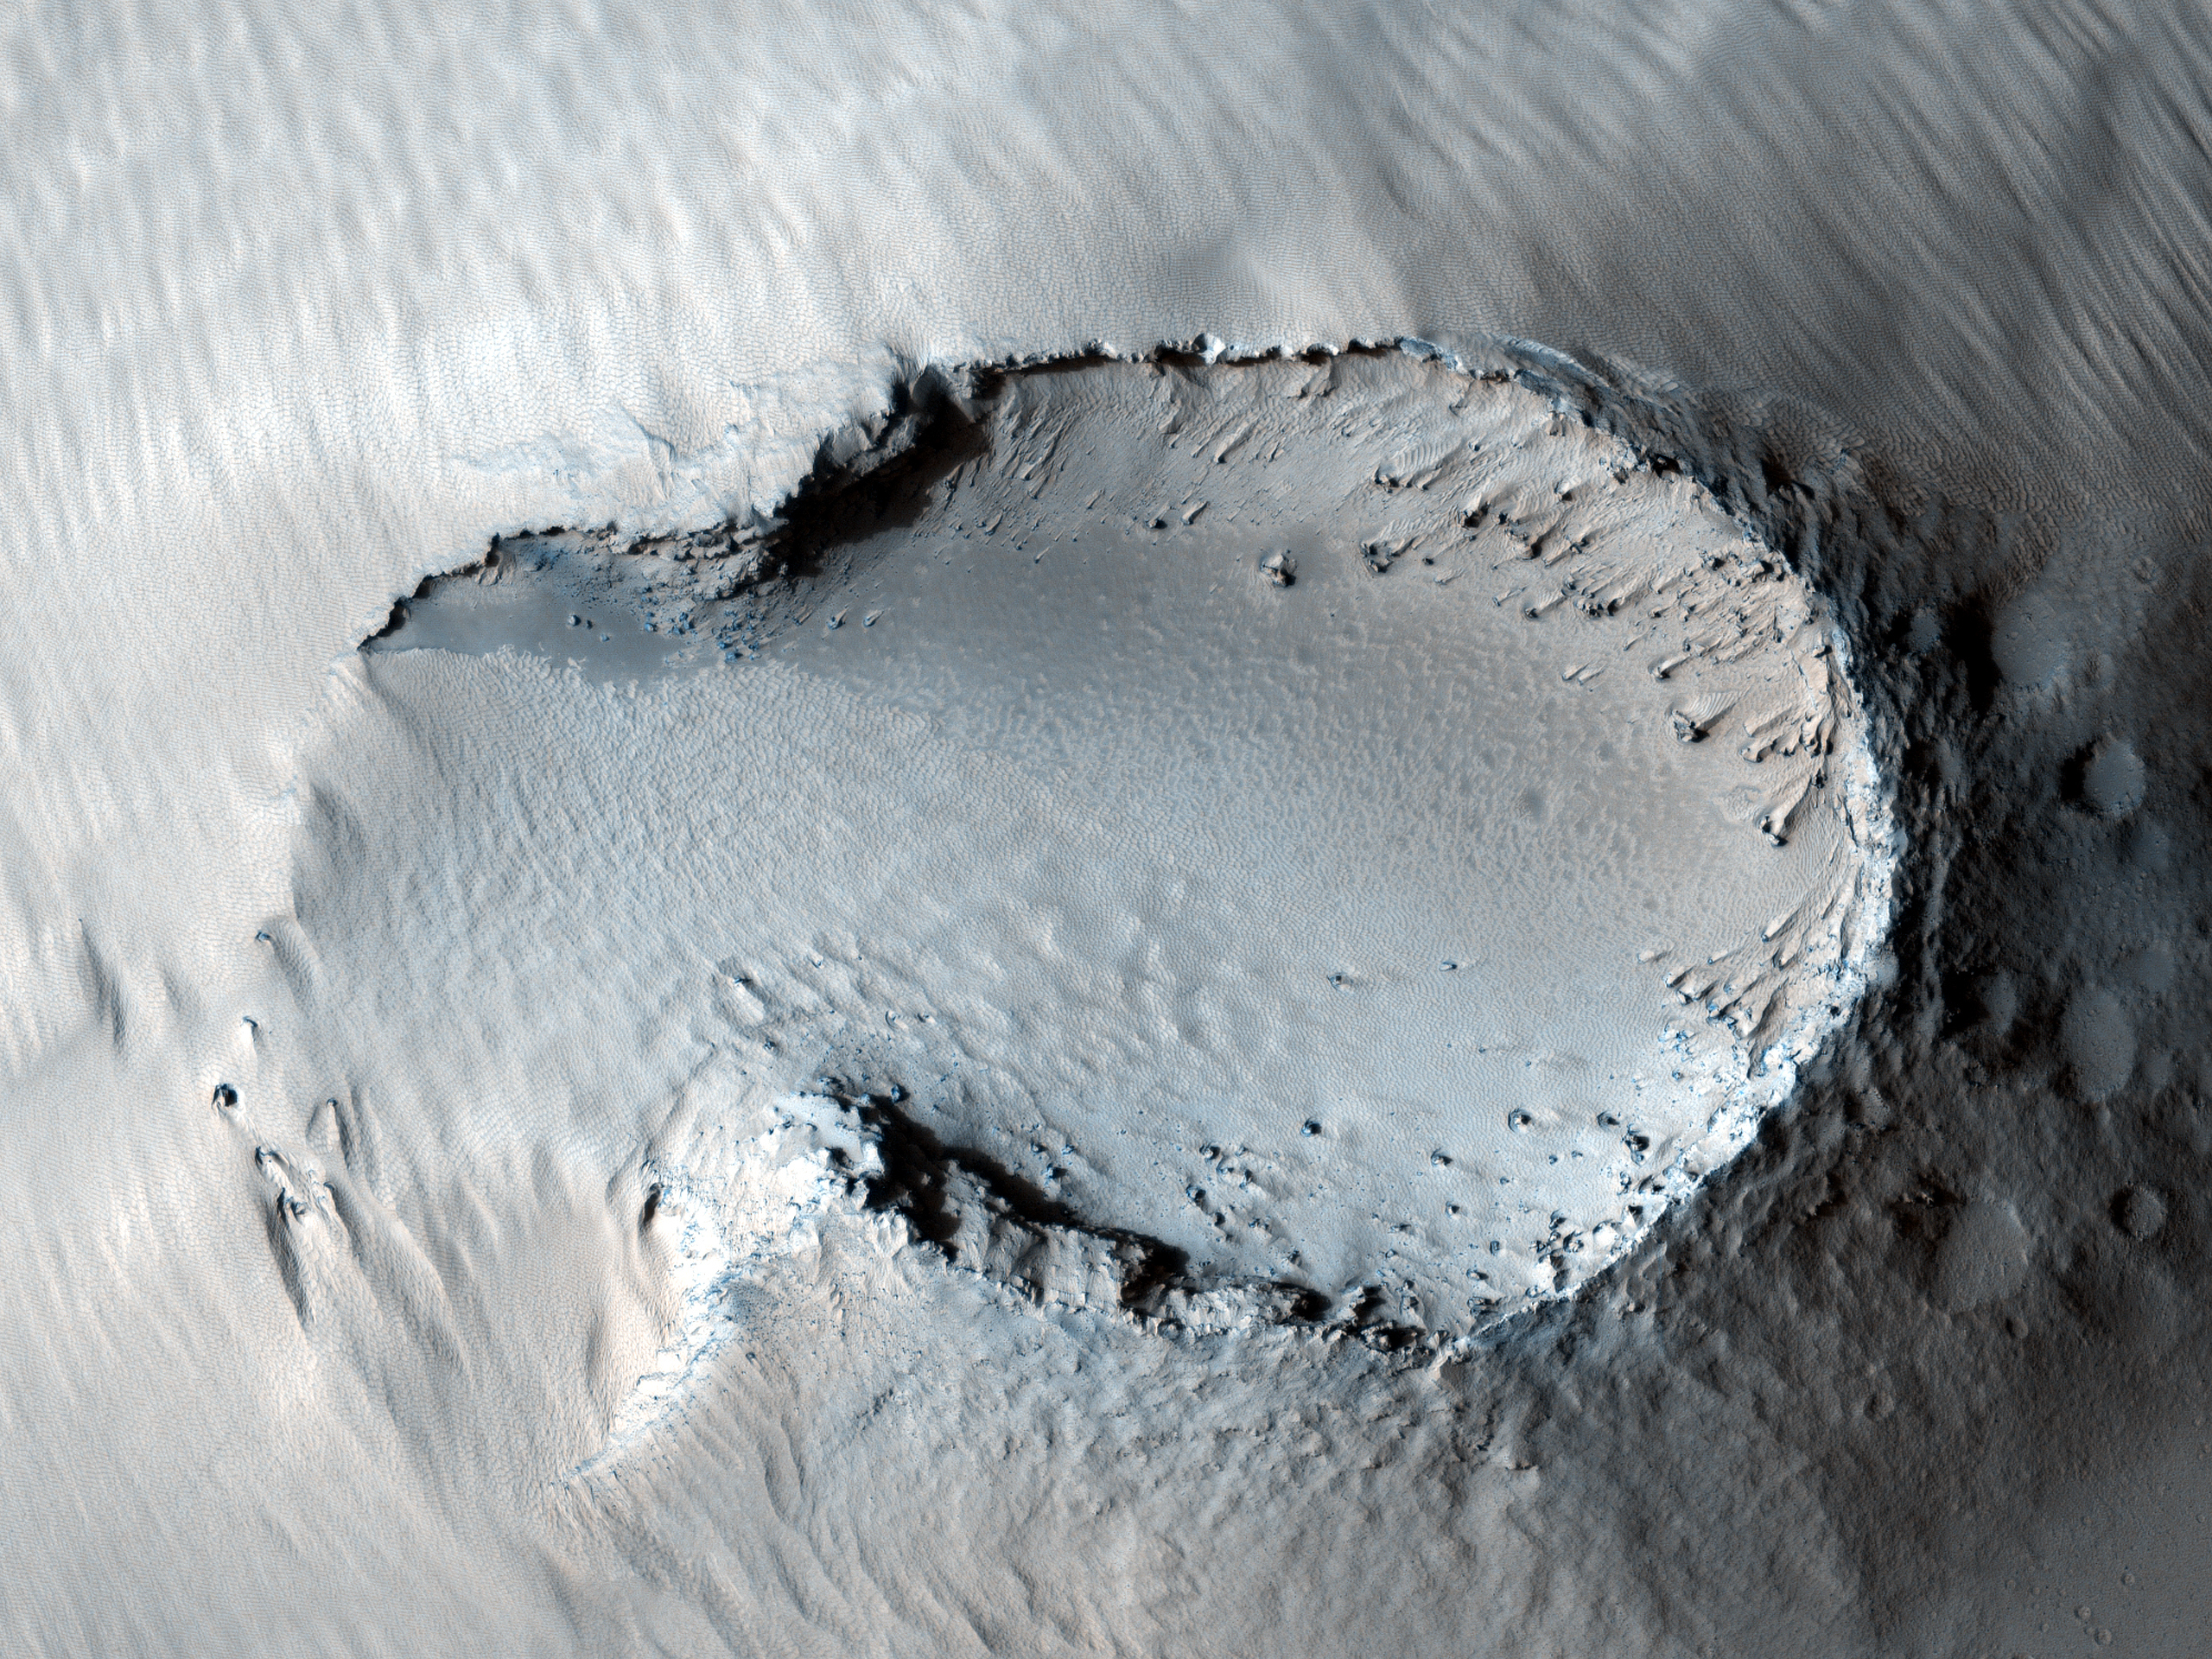

Possible Cinder Cone on the Southern Flank of Pavonis Mons

This image is centered on a small cone on the side of one of Mars’ giant shield volcanoes. The cone shows some layers of hard rock but most of it is made of relatively soft material. This appears to be an example of a “cinder” cone composed of pieces of lava thrown into the air during a small volcanic eruption.

Typically, such eruptions produce fountains of molten lava. Most of the lava would have cooled in this fountain, producing a loose pile of lava rocks. However, it appears that some pulses of the eruption allowed the lava to land without cooling much. These pieces were hot enough to weld together to make the hard layers we see today. The cone is 700 x 1100 meters (2300 x 3600 feet) in size, similar to many cinder cones on Earth.

In other parts of the image, we see channels carved by lava. It is sometimes difficult to tell if a channel was formed by flowing water or lava; in this case, it is possible to see that lava flows feed out of these channels.

NASA’s Jet Propulsion Laboratory, a division of the California Institute of Technology in Pasadena, manages the Mars Reconnaissance Orbiter for NASA’s Science Mission Directorate, Washington. Lockheed Martin Space Systems, Denver, built the spacecraft. The High Resolution Imaging Science Experiment is operated by the University of Arizona, Tucson, and the instrument was built by Ball Aerospace & Technologies Corp., Boulder, Colo.

Originally released May 30, 2007

Credit: NASA/JPL-Caltech/University of Arizona